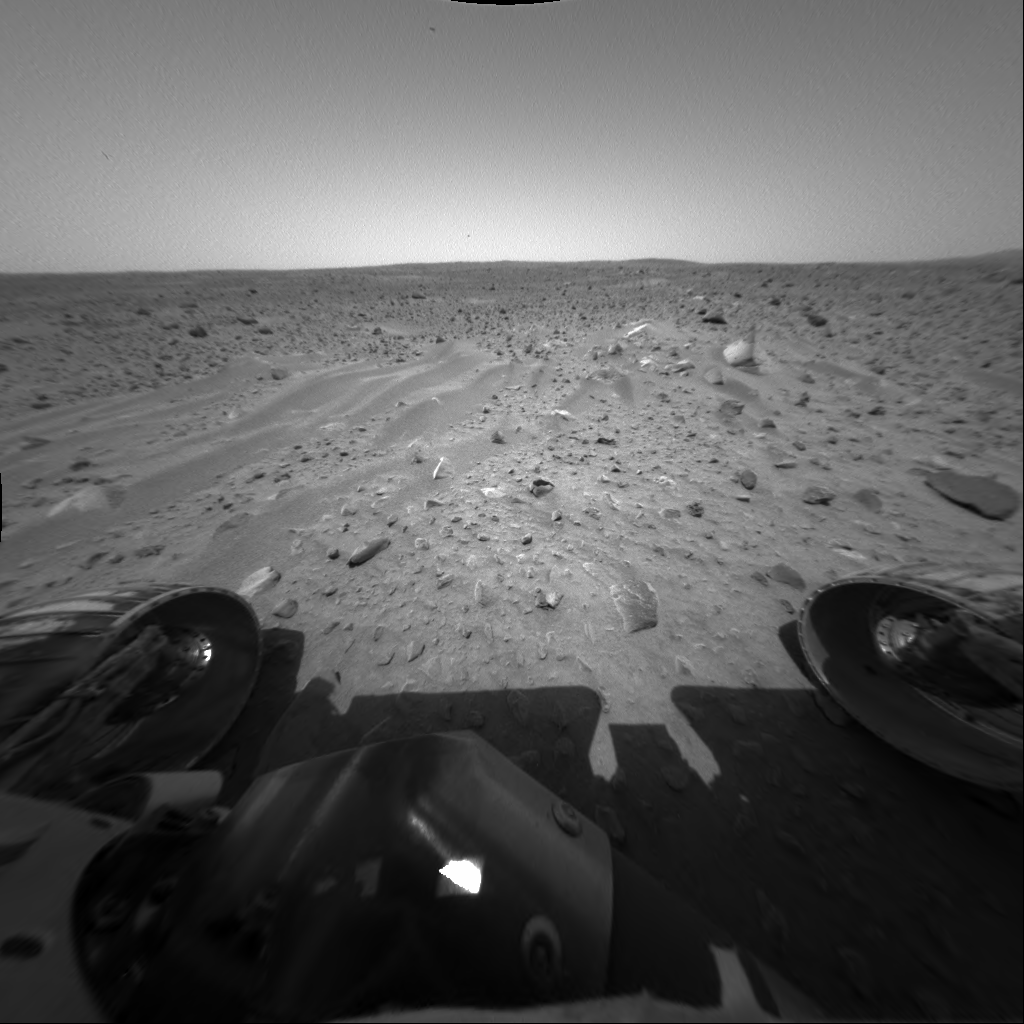

Spirit Spies Wavy Bedforms

Spirit took this front hazard-avoidance camera image on sol 37 (Feb. 9, 2004) after completing the longest drive ever made by a rover on another planet – 21.2 meters (69.6 feet). The wavy feature called a bedform is created when material is transported and deposited by some process – in this case wind. The team is interested in the fact that the crests of this and most other bedforms they’ve observed through orbital data and rover images are all parallel to each other, indicating uniform wind direction.

Credit: NASA/JPL